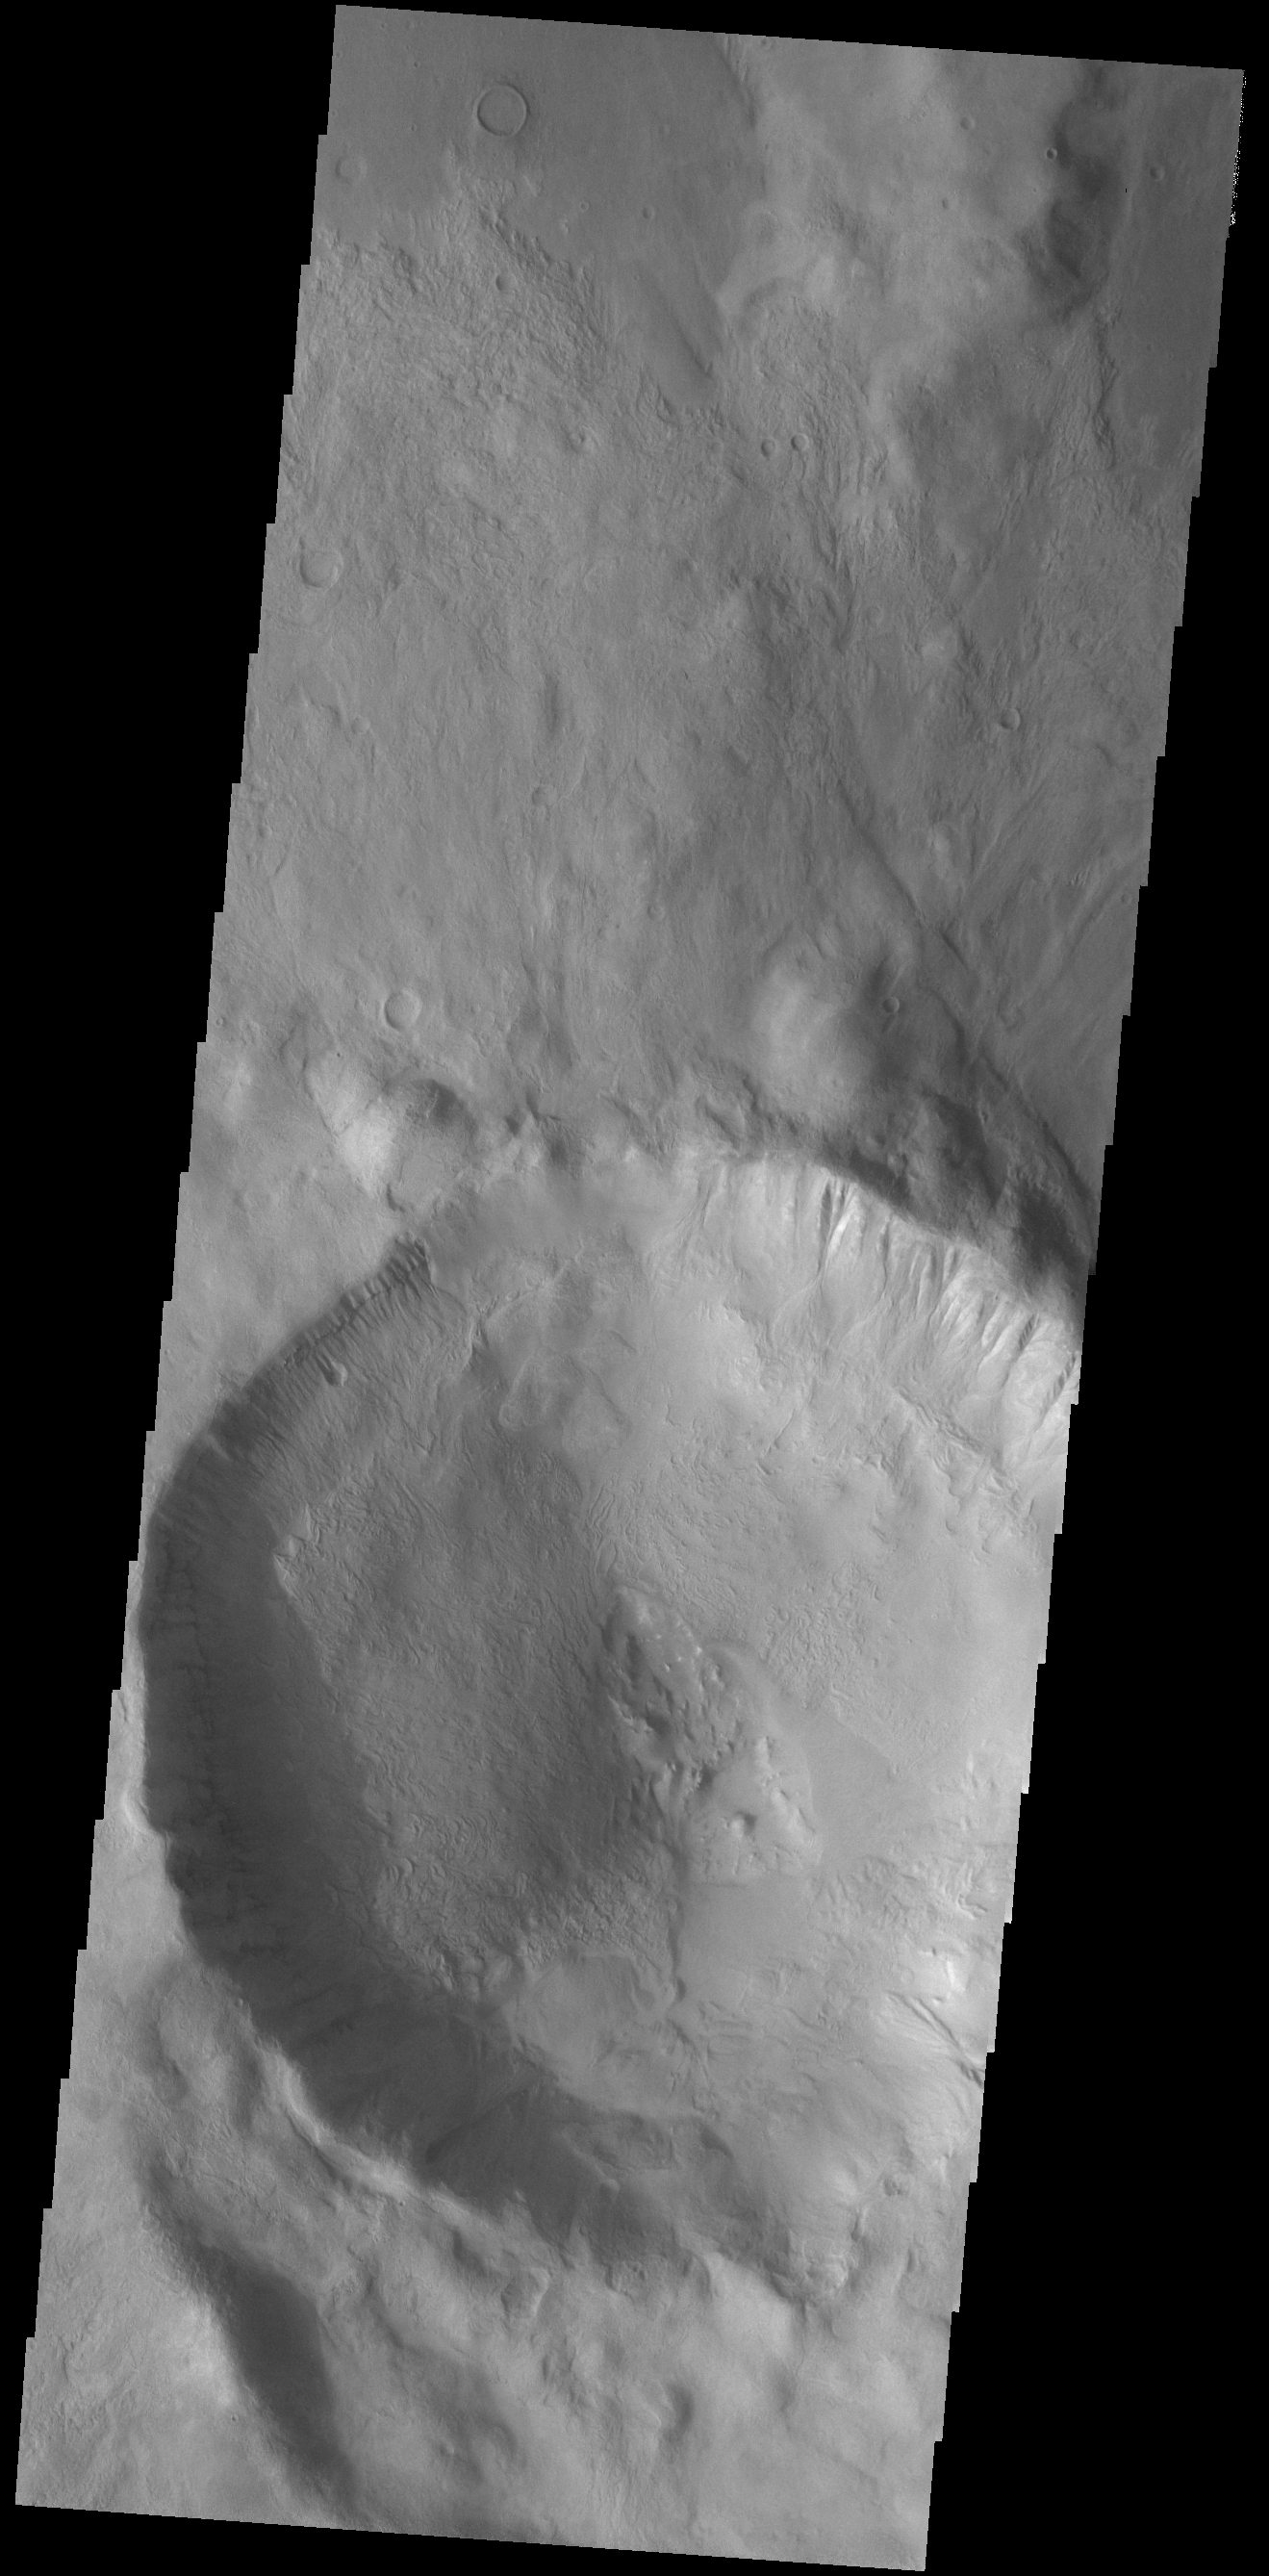

Crater Gullies

Today’s VIS image shows an unnamed crater located in Aonia Terra. Numerous gullies dissect the inner crater rim. This crater impacted onto the rim of the much larger Slipher Crater.

Credit: NASA/JPL-Caltech/ASU